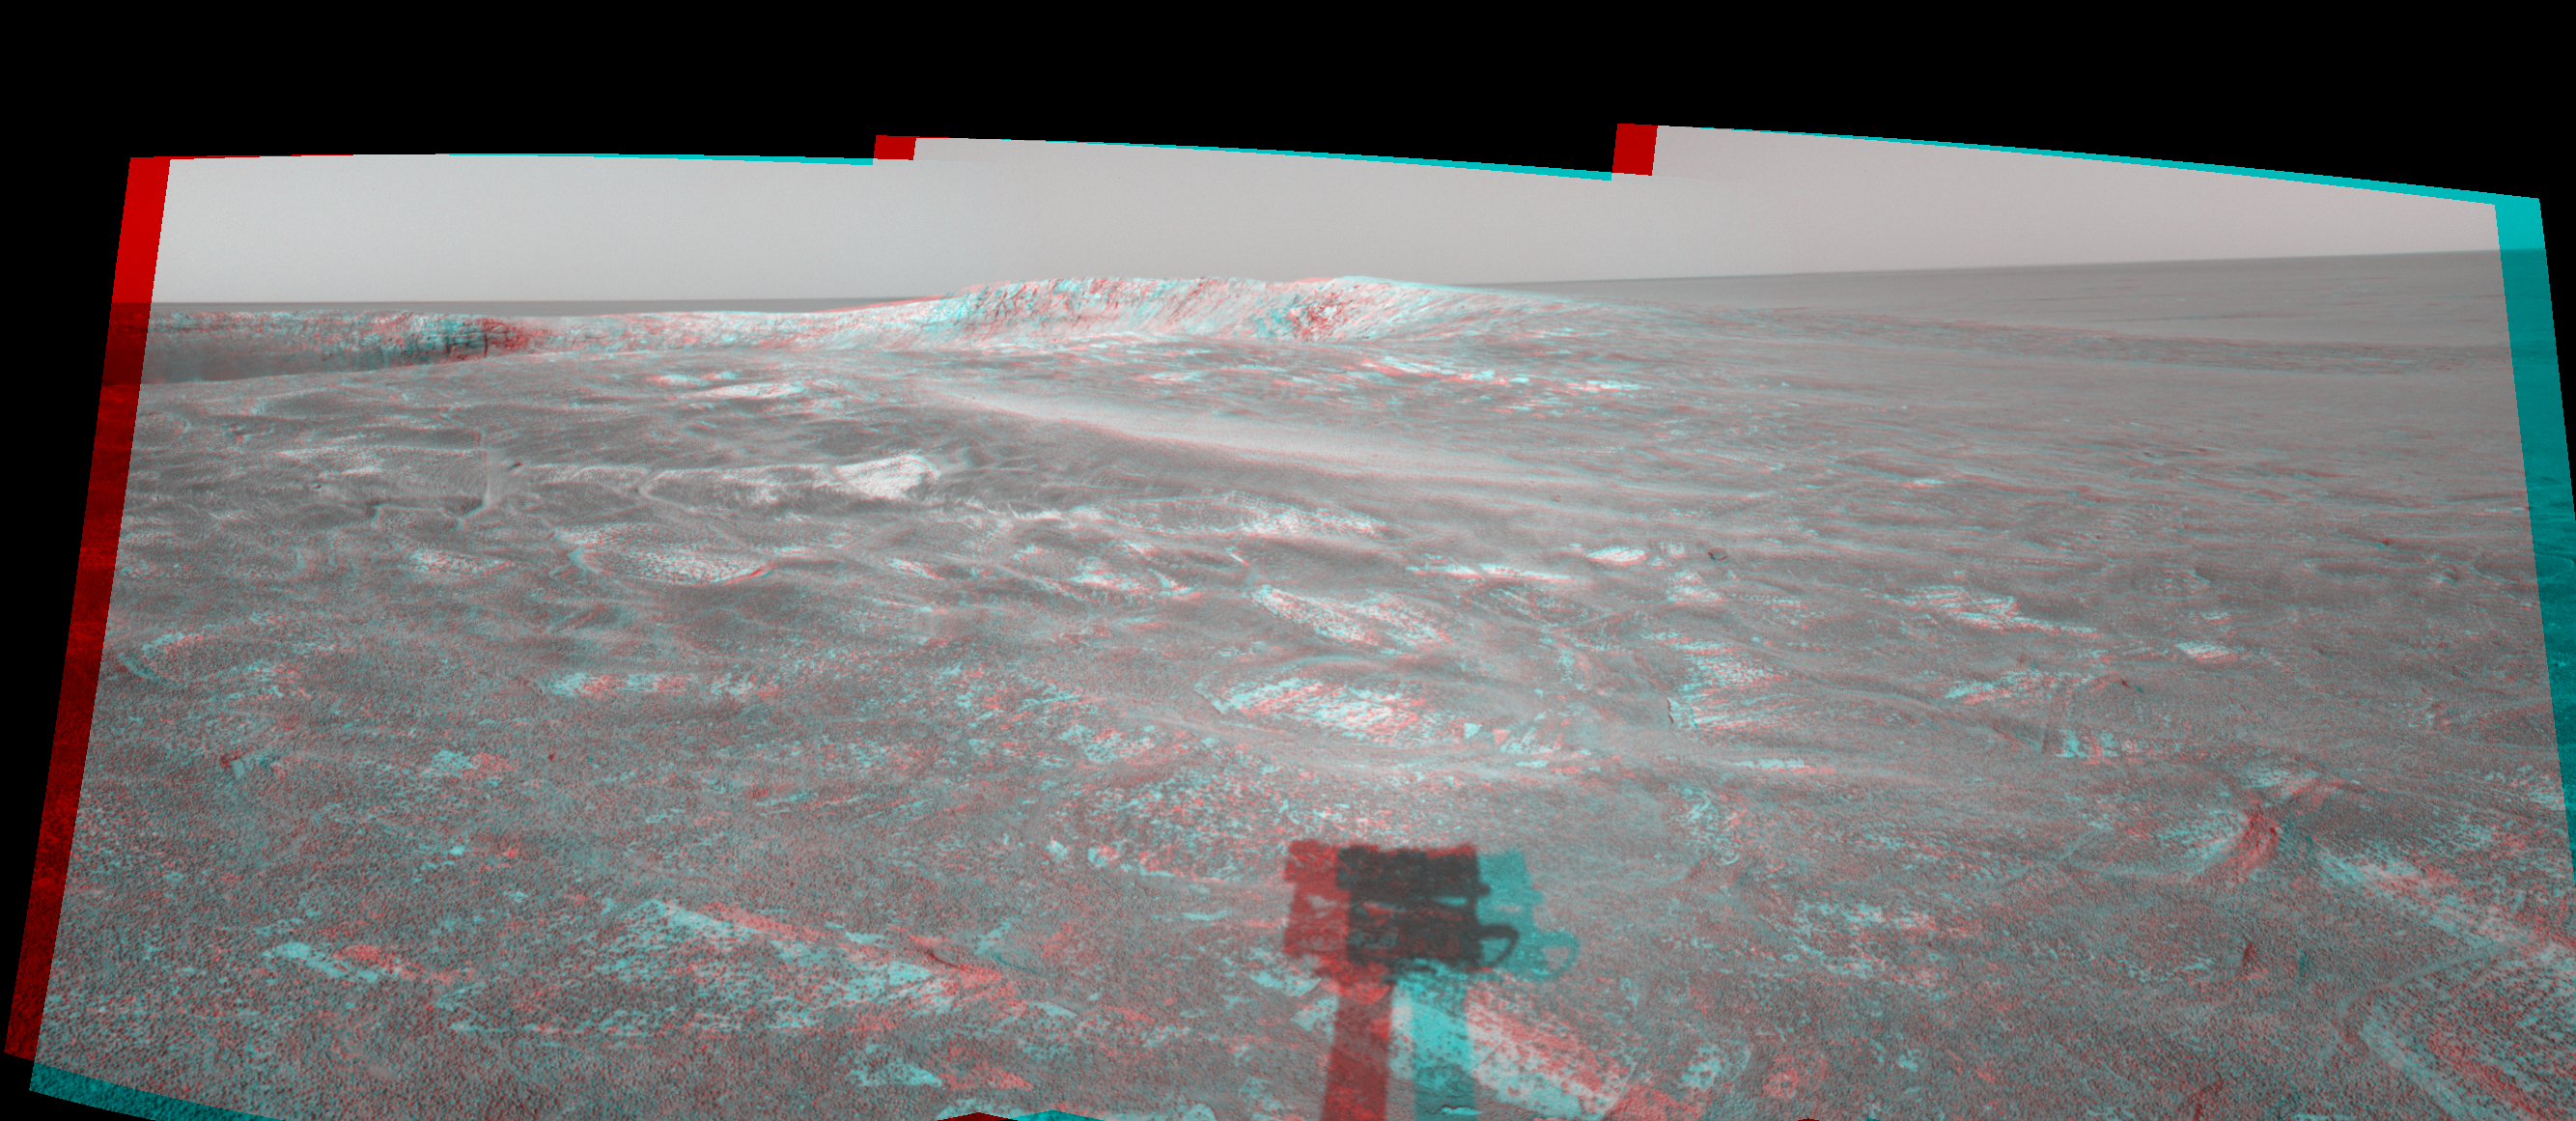

Looking at ‘Endurance’ on Sol 108 (3-D)

This three-dimensional anaglyph stereo view was created from navigation camera frames that NASA’s Mars Exploration Rover Opportunity acquired at about 4:05 p.m., local solar time on Mars, on sol 108, May 13, 2004. It is presented in a cylindrical-perspective projection. Opportunity is sitting along the rim of “Endurance Crater.” NASA has not yet determined whether Opportunity will venture inside the crater, which is about 130 meters (about 430 feet) in diameter.

See PIA05962 for left eye view and PIA05963 for right eye view of this 3-D cylindrical-perspective projection.

Credit: NASA/JPL